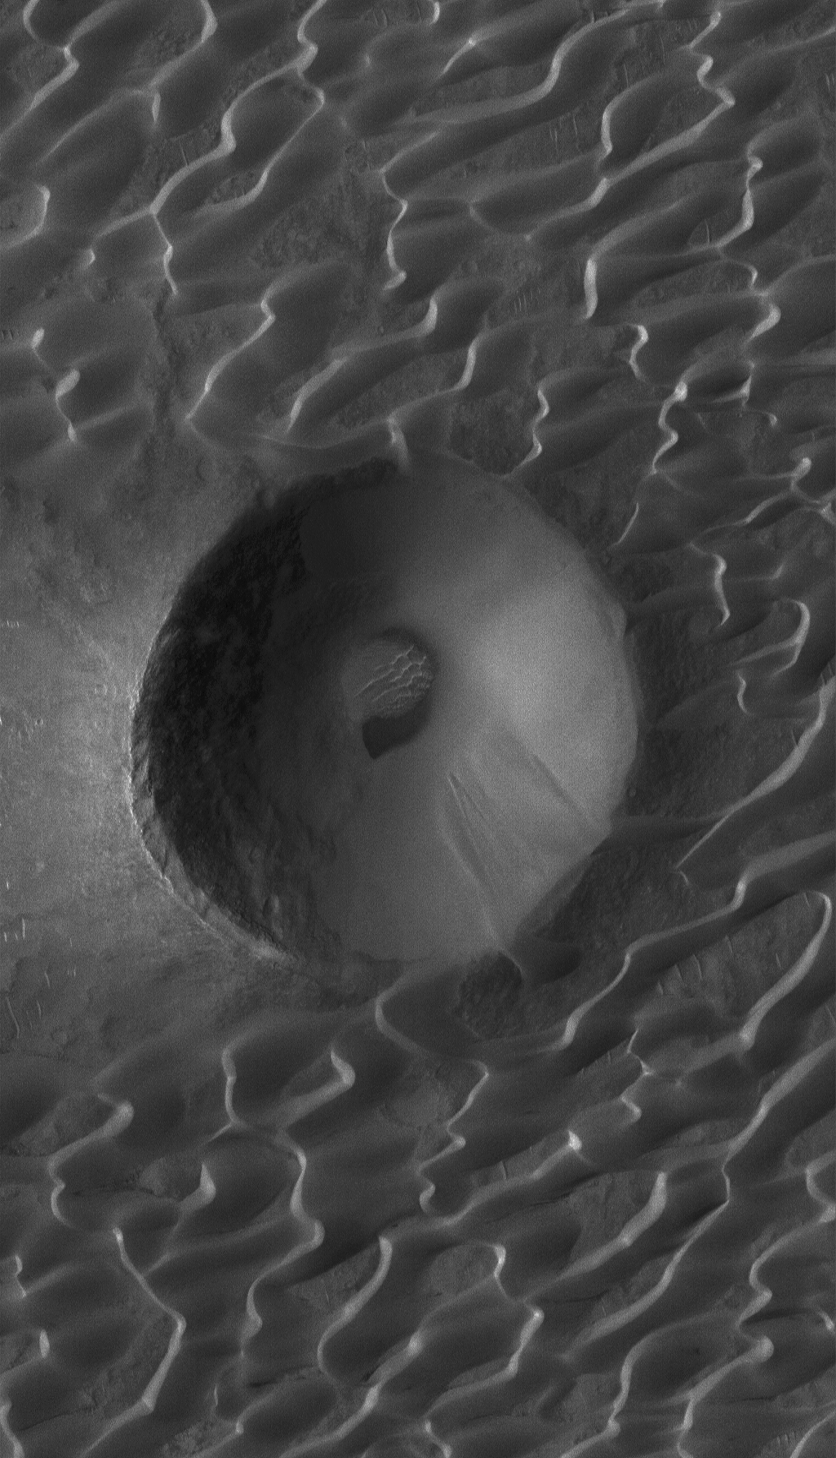

9 Years at Mars!

12 September 2006
Mars Global Surveyor (MGS) has now been orbiting Mars for 9 years! It was the evening of 11 September 1997, Pacific Daylight time, but it was early in the morning on 12 September 1997, Greenwich Mean Time, when MGS fired its engines to slow down and drop into an elliptical orbit around Mars. The Mars Orbiter Camera (MOC) began acquiring its first images just a few days later.

Today, the MGS MOC remains extremely healthy and ready to begin its 10th year of operations. The dramatic MOC narrow angle camera image presented here was acquired in June 2006. It shows a crater that has been encroached by a field of dark, windblown sand dunes in the Syrtis Major volcanic region of Mars. The area downwind of the crater (to the left/lower left) is free of dunes because the raised rim of the crater prevented winds from causing sand to be deposited in the crater’s lee.

Location near: 7.3°N, 292.4°W
Image width: ~3 km (~1.9 mi)
Illumination from: upper left
Season: Northern Spring

Credit: NASA/JPL/Malin Space Science Systems